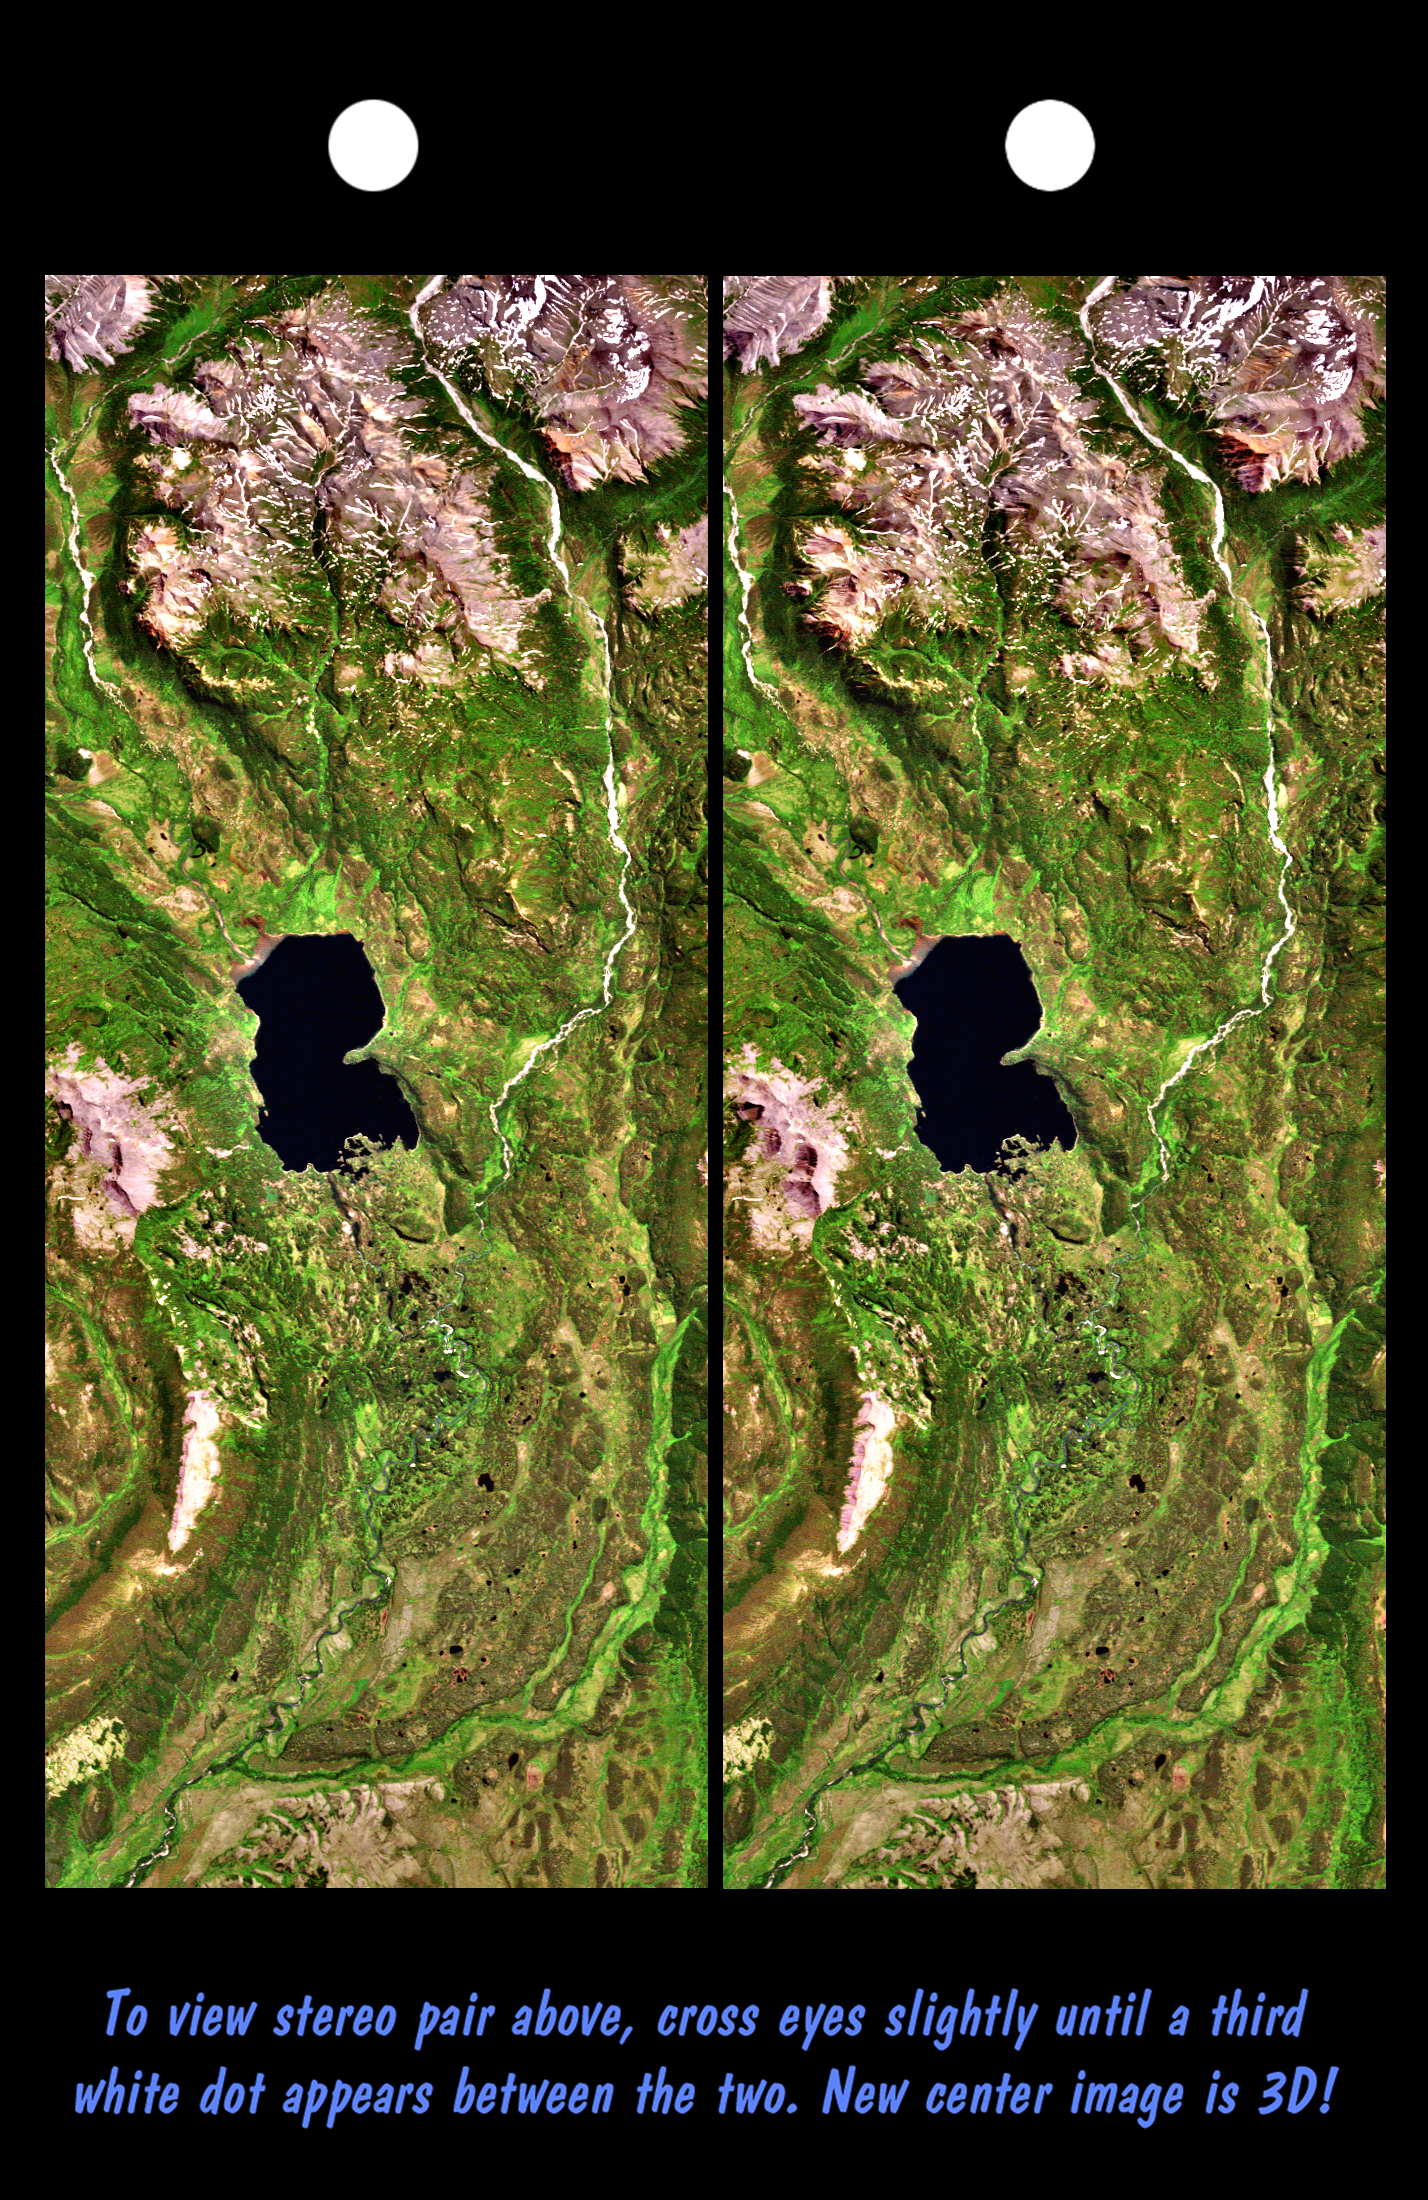

Stereo Pair, Lake Palanskoye Landslide, Kamchatka Peninsula, Russia

The Lake Palanskoye in northern Kamchatka was formed when a large landslide disrupted the drainage pattern, forming a natural dam. The area is volcanically and tectonically active and it is likely that the landslide — which covers about 80 square kilometers (30 square miles) –was triggered by an earthquake sometime in the past 10,000 years. The source area of the landslide is the ridge between the two bright rocky features to the lower left of the lake. In 3-D, the steep topographic scar at the head of the slide and the broad expanse of hummocky landslide debris that covers the valley just below the lake are visible. This Landsat/SRTM stereoscopic view is an enhanced true color image: Vegetation appears green, rocks are brownish, snow is white and water (such as the lake) appears very dark.

This stereoscopic image pair was generated using topographic data from SRTM combined with a Landsat 7 satellite image collected the previous summer. The topography data were used to create two differing perspectives of a single image — one for each eye. Depending on its elevation, each point in the image was shifted slightly. When stereoscopically merged, the result is a vertically exaggerated view of the Earth’s surface in its full three dimensions.

Landsat satellites have provided visible light and infrared images of the Earth continuously since 1972. SRTM topographic data match the 30 meter (99 foot) spatial resolution of most Landsat images and will provide a valuable complement for studying the historic and growing Landsat data archive. The Landsat 7 Thematic Mapper image used here was provided to the SRTM project by the United States Geological Survey, Earth Resources Observation Systems (EROS) Data Center, Sioux Falls, South Dakota.

The Shuttle Radar Topography Mission (SRTM), launched on February 11, 2000, used the same radar instrument that comprised the Spaceborne Imaging Radar-C/X-Band Synthetic Aperture Radar (SIR-C/X-SAR) that flew twice on the Space Shuttle Endeavour in 1994. SRTM was designed to collect three-dimensional measurements of the Earth’s surface on its 11-day mission. To collect the 3-D data, engineers added a 60-meter-long (200-foot) mast, an additional C-band imaging antenna, and improved tracking and navigation devices. The mission is a cooperative project between the National Aeronautics and Space Administration (NASA), the National Imagery and Mapping Agency (NIMA) and the German (DLR) and Italian (ASI) space agencies. It is managed by NASA’s Jet Propulsion Laboratory, Pasadena, CA, for NASA’s Earth Science Enterprise, Washington, DC.

Size: 48 by 20 kilometers (30 by 12 miles)
Location: 58.8 deg. North lat., 160.8 deg. East lon.
Orientation: North toward the left
Image Data: Landsat bands 1, 2, and 3 shown in blue, green and red
Original Data Resolution: SRTM and Landsat, 30 meters (99 feet)
Date Acquired: February 12, 2000 (SRTM); August 1, 1999 (Landsat)
Image: NASA/JPL/NIMA

Credit: NASA/JPL